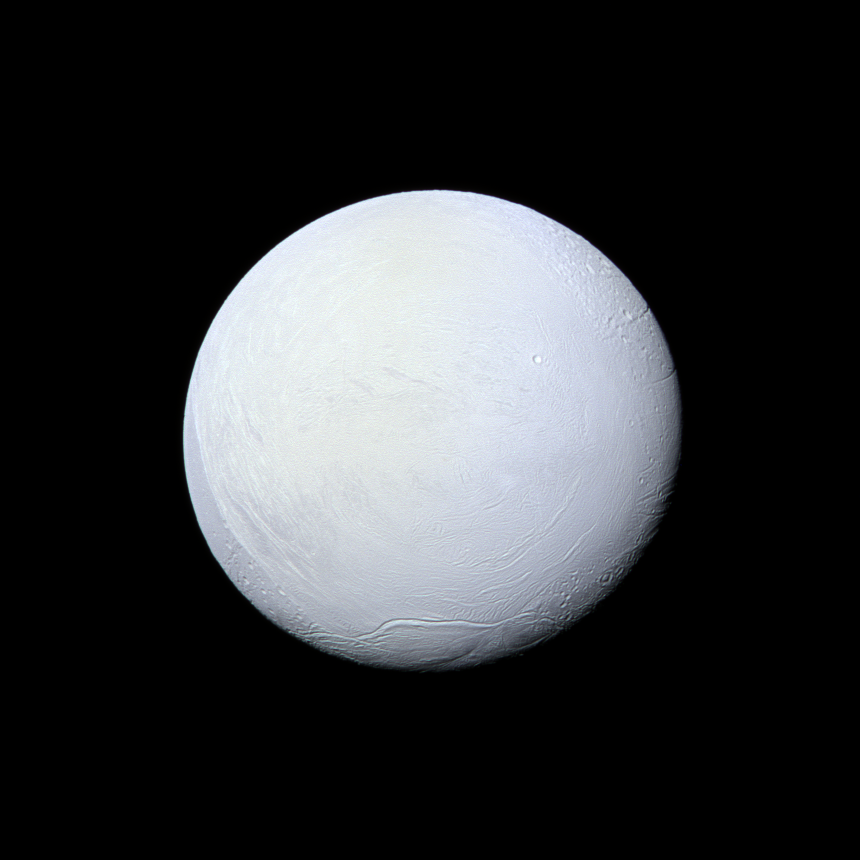

A Snowball in Space

Saturn’s moon Enceladus, covered in snow and ice, resembles a perfectly packed snowball in this image from NASA’s Cassini mission. Cassini has imaged Enceladus many times throughout its mission, discovering a fractured surface and the now-famous geysers that erupt icy particles and water vapor from fractures crossing the moons’ 200-mile-wide (300-kilometer-wide) south polar terrain.

The mountain ridge seen in the south in this image is part of the undulating mountain belt that circumscribes this region.

See PIA11685 to learn more about the surface of Enceladus. See PIA11688 to learn about the jets of water ice emanating from the moon’s south polar region.

This view looks toward the leading side of Enceladus (313 miles, 504 kilometers across). North on Enceladus is up and rotated 6 degrees to the left. The image was taken with the Cassini spacecraft narrow-angle camera on March 10, 2012, using filters sensitive to ultraviolet, visible and infrared light (spanning wavelengths from 338 to 750 nanometers).

The view was acquired at a distance of approximately 106,000 miles (170,000 kilometers) from Enceladus. Image scale is 3,336 feet (1 kilometer) per pixel.

The Cassini-Huygens mission is a cooperative project of NASA, the European Space Agency and the Italian Space Agency. The Jet Propulsion Laboratory, a division of the California Institute of Technology in Pasadena, manages the mission for NASA’s Science Mission Directorate, Washington, D.C. The Cassini orbiter and its two onboard cameras were designed, developed and assembled at JPL. The imaging operations center is based at the Space Science Institute in Boulder, Colo.

Credit: NASA/JPL-Caltech/Space Science Institute